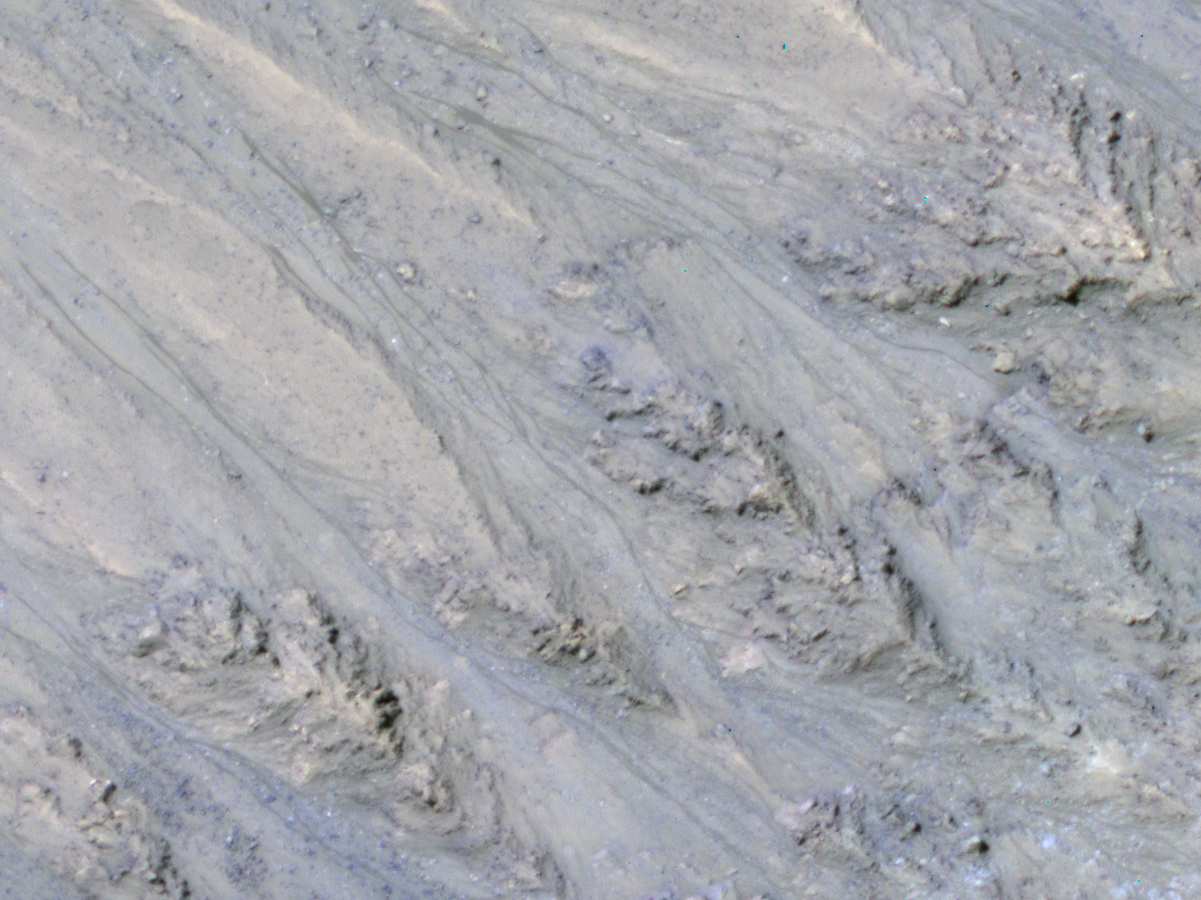

Seasonal Dark Streaks in Tivat Crater, Mars

This inner slope of a crater on southern Mars has several of the seasonal dark streaks called “recurrent slope lineae,” or RSL, that a November 2017 report interprets as granular flows, rather than darkening due to flowing water.

This 2011 view near the top of the southern rim of Tivat Crater comes from the High Resolution Imaging Science Experiment (HiRISE) camera on NASA’s Mars Reconnaissance Orbiter. North is toward the top and the slope descends toward the northwest. The view spans an area about 1,000 feet (300 meters) wide. Figure 1 includes a scale bar of 50 meters (164 feet).

HiRISE began viewing Mars in 2006. Multiple observations of some sites resulted in discovery of RSL in 2011 and has confirmed many thousands of them at more than 50 sites, from equatorial to mid-latitude north and south.

These narrow, dark features appear in warm seasons, gradually extend downslope, fade away in winter and reappear the next year. On Earth, only seeping water is known to have these behaviors. Hydrated salts have been identified at RSL sites and RSL have previously been considered possible evidence of liquid water seeping down the slopes and darkening the ground.

The Nov. 20, 2017, report in Nature Geosciences uses analysis of the steepness of slopes where RSL appear, including these RSL at Tivat Crater. The RSL all end, downhill, at approximately the same slope, which is similar to the angle of repose for sand. That is, the flows do not extend to slopes shallower than where dry grains of sand or dust could slip downhill, as on the face of a dune. Seeping water should readily extend to shallower slopes.

This image is an excerpt from HiRISE observation ESP_023184_1335, taken on July 8, 2011, during Martian mid-afternoon at this site, at latitude 45.9 degrees south and longitude 9.5 degrees east. Tivat Crater is about 2.2 miles (3.6 kilometers) in diameter, and was named in 2011 for a town in Montenegro.

The University of Arizona, Tucson, operates HiRISE, which was built by Ball Aerospace & Technologies Corp., Boulder, Colorado. NASA’s Jet Propulsion Laboratory, a division of Caltech in Pasadena, California, manages the Mars Reconnaissance Orbiter Project for NASA’s Science Mission Directorate, Washington.

Credit: NASA/JPL-Caltech/UA/USGS